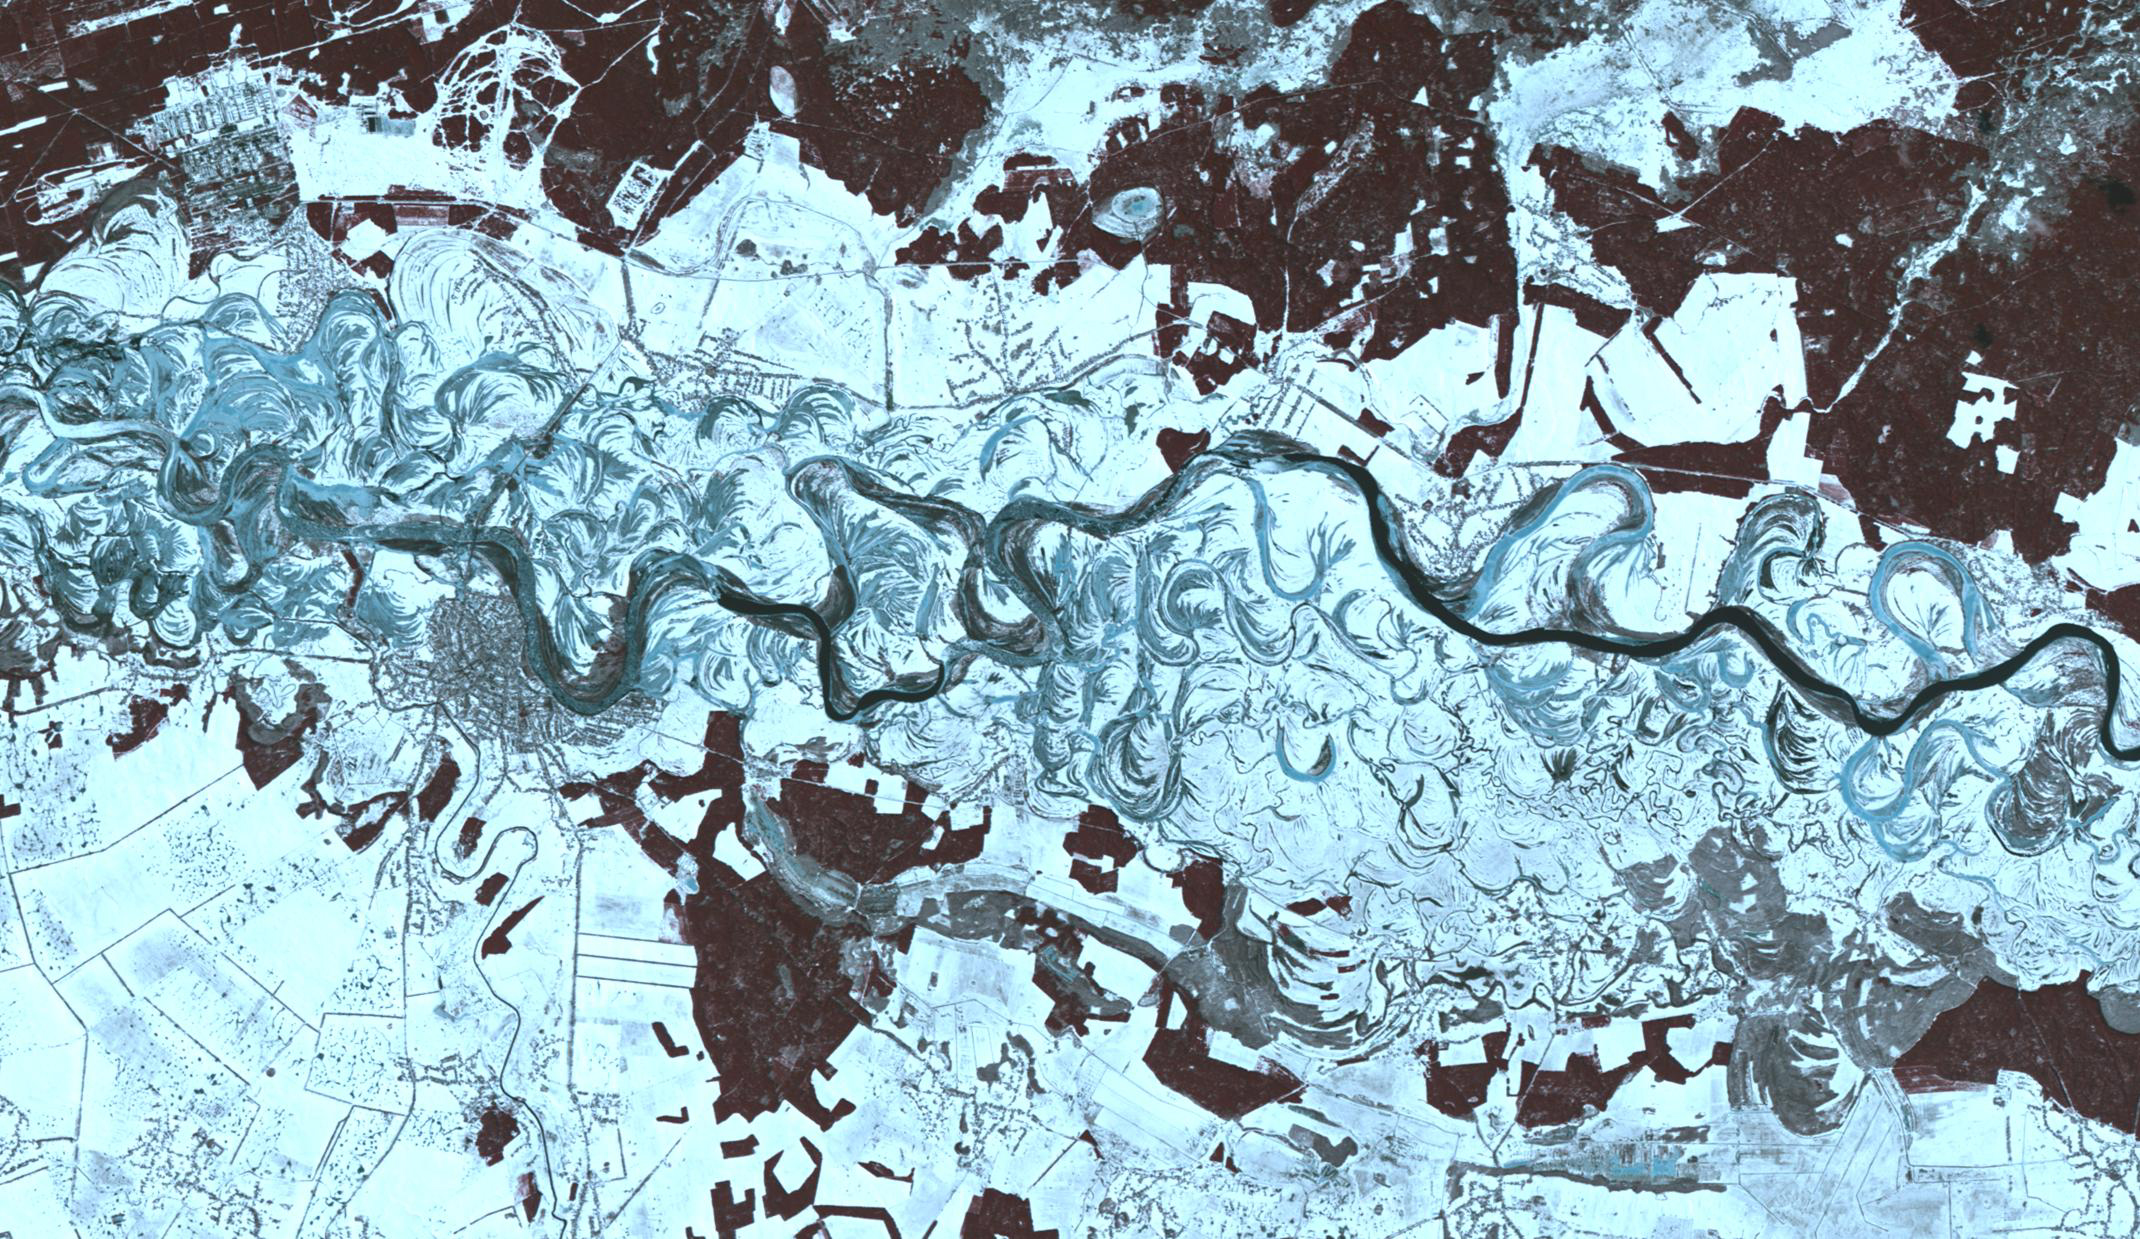

Dneiper River, Ukraine

The Dneiper River in the Ukraine is the fourth longest river in Europe, flowing 2200 km into the Black Sea. This wintery scene near the city of Oster shows the many meanders and abandoned paleochannels of this major river. The image was acquired March 6, 2001, covers an area of 18.6 by 32.1 km, and is located at 50.9 degrees north, 30.9 degrees east.

With its 14 spectral bands from the visible to the thermal infrared wavelength region and its high spatial resolution of about 50 to 300 feet (15 to 90 meters), ASTER images Earth to map and monitor the changing surface of our planet. ASTER is one of five Earth-observing instruments launched Dec. 18, 1999, on Terra. The instrument was built by Japan’s Ministry of Economy, Trade and Industry. A joint U.S./Japan science team is responsible for validation and calibration of the instrument and data products.

The broad spectral coverage and high spectral resolution of ASTER provides scientists in numerous disciplines with critical information for surface mapping and monitoring of dynamic conditions and temporal change. Example applications are monitoring glacial advances and retreats; monitoring potentially active volcanoes; identifying crop stress; determining cloud morphology and physical properties; wetlands evaluation; thermal pollution monitoring; coral reef degradation; surface temperature mapping of soils and geology; and measuring surface heat balance.

The U.S. science team is located at NASA’s Jet Propulsion Laboratory in Pasadena, Calif. The Terra mission is part of NASA’s Science Mission Directorate, Washington.

Credit: NASA/METI/AIST/Japan Space Systems, and U.S./Japan ASTER Science Team